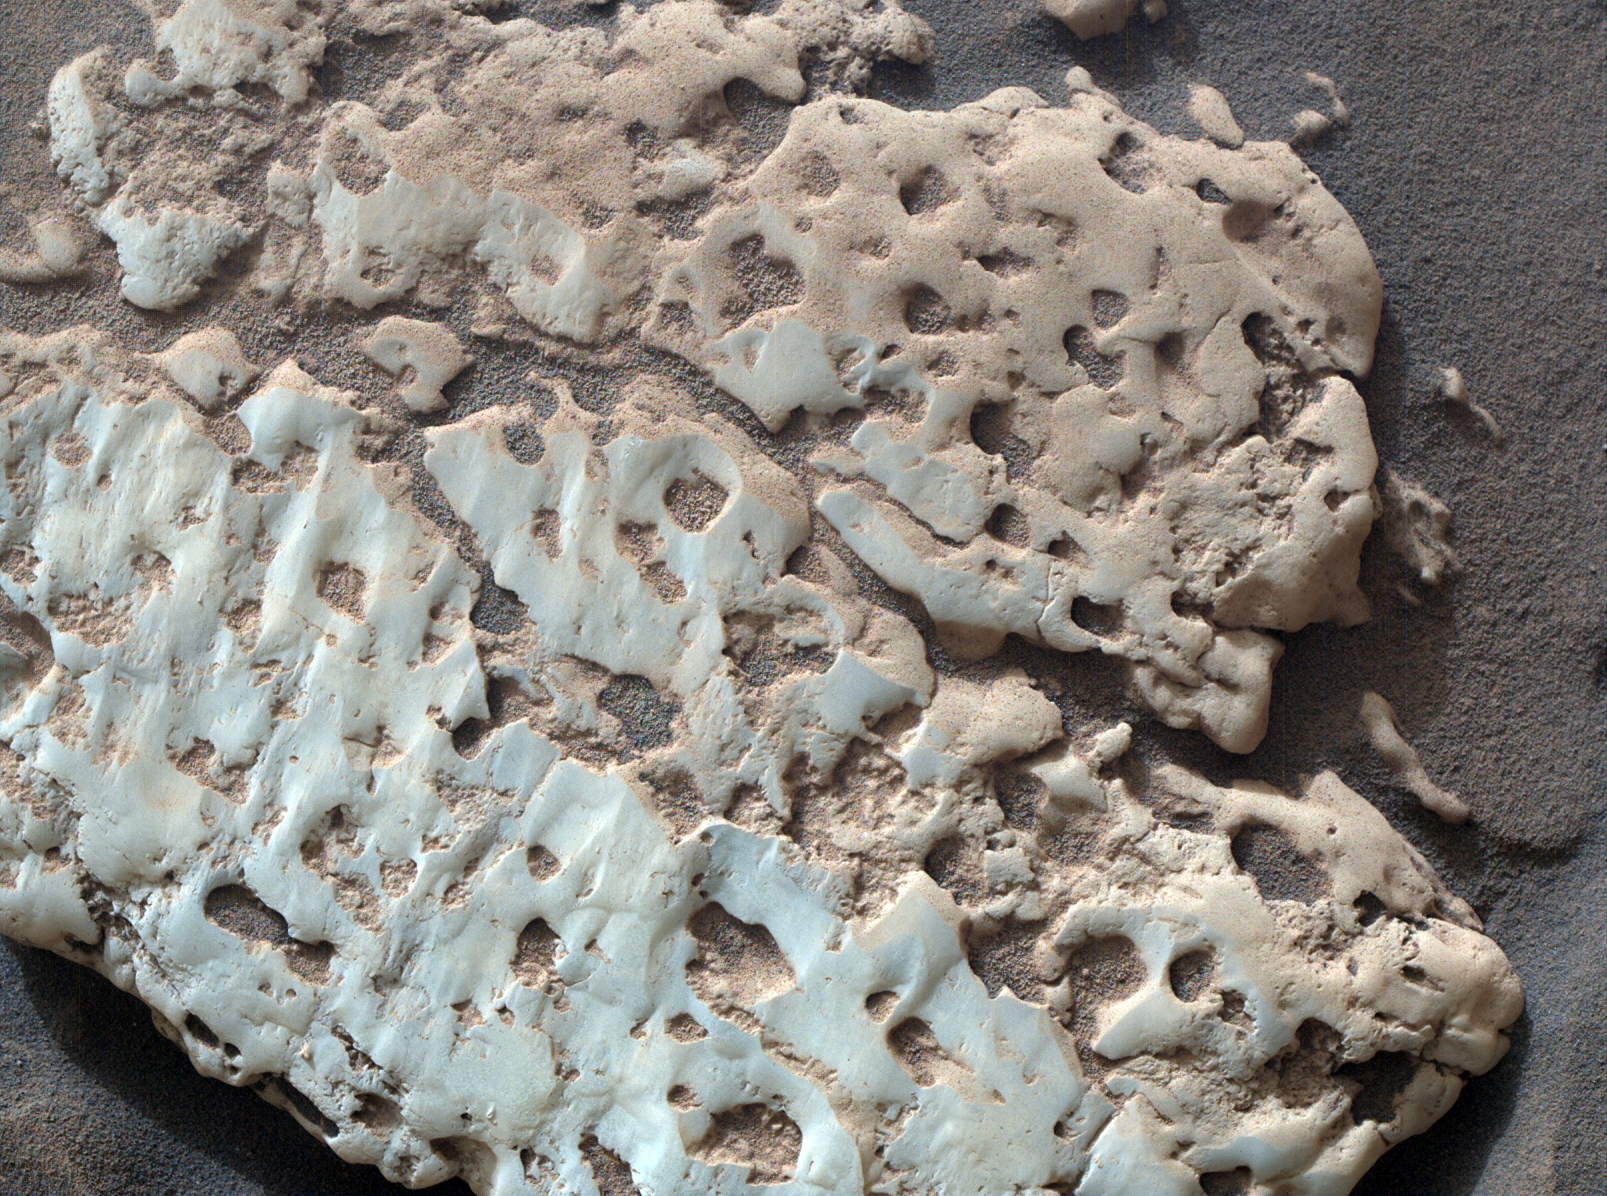

Curiosity Views Rock Made of Sulfur at ‘Snow Lake’

NASA’s Curiosity Mars rover captured this close-up image of a rock nicknamed “Snow Lake” on June 8, 2024, the 4,209th Martian day, or sol, of the mission. The image was captured by Curiosity’s Mars Hand Lens Imager (MAHLI), a camera on the end of the rover’s robotic arm.

Nine days before this image was captured, Curiosity crushed a similar-looking rock and revealed crystalline textures inside. Curiosity’s Alpha Particle X-Ray Spectrometer (APXS) found that the rock was made of elemental sulfur. An entire field of similar-looking rocks were found in this area; all are expected to have sulfur inside them.

Curiosity was built by NASA’s Jet Propulsion Laboratory, which is managed by Caltech in Pasadena, California. JPL leads the mission on behalf of NASA’s Science Mission Directorate in Washington. MAHLI was built by Malin Space Science Systems in San Diego.

Credit: NASA/JPL-Caltech/MSSS